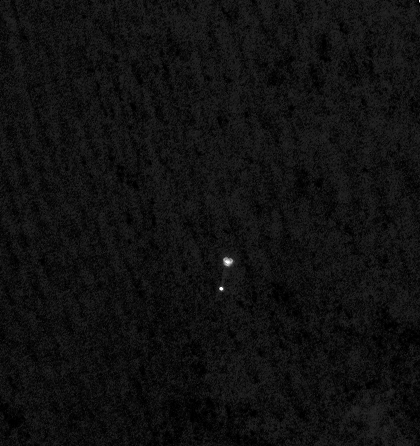

Phoenix Makes a Grand Entrance

NASA’s Phoenix Mars Lander can be seen parachuting down to Mars, in this image captured by the High Resolution Imaging Science Experiment (HiRISE) camera on NASA’s Mars Reconnaissance Orbiter. This is the first time that a spacecraft has imaged the final descent of another spacecraft onto a planetary body.

From a distance of about 310 kilometers (193 miles) above the surface of Mars, Mars Reconnaissance Orbiter pointed its HiRISE camera obliquely toward Phoenix to capture this shot. Phoenix had just opened its parachute 46 seconds earlier, jettisoned its heat shield and was two minutes and 52 seconds away from landing on the Red Planet. The image reveals the parachute and a dangling Phoenix below. The chords attaching the spacecraft’s back shell and parachute are faintly visible. The surroundings look dark, but correspond to the fully illuminated Martian surface, which is much darker than the parachute and back shell.

Phoenix released its parachute at an altitude of about 12.6 kilometers (7.8 miles).

The HiRISE acquired this image on May 25, 2008, at 4:36 p.m. Pacific Time (7:36 p.m. Eastern Time). It is a highly oblique view of the Martian surface, 26 degrees above the horizon, or 64 degrees from the normal straight-down imaging of Mars Reconnaissance Orbiter. The image has a scale of 0.76 meters per pixel.

NASA’s Jet Propulsion Laboratory, a division of the California Institute of Technology in Pasadena, manages the Mars Reconnaissance Orbiter for NASA’s Science Mission Directorate, Washington. Lockheed Martin Space Systems, Denver, is the prime contractor for the project and built the spacecraft. The High Resolution Imaging Science Experiment is operated by the University of Arizona, Tucson, and the instrument was built by Ball Aerospace & Technologies Corp., Boulder, Colo.

Photojournal Note: As planned, the Phoenix lander, which landed May 25, 2008 23:53 UTC, ended communications in November 2008, about six months after landing, when its solar panels ceased operating in the dark Martian winter.

Credit: NASA/JPL-Caltech/University of Arizona